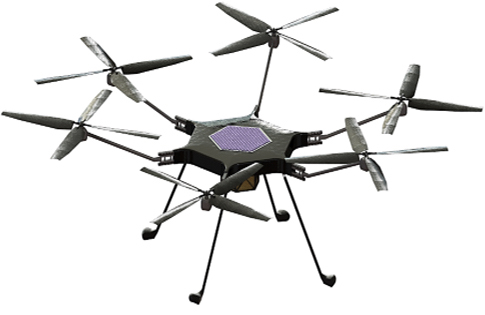

Proposed Mars Science Helicopter (Illustration)

This illustration shows a conceptual design of a Mars Science Helicopter, a proposed follow-on to NASA’s Ingenuity Mars Helicopter. Researchers are considering how helicopters could be used in future missions. In addition to scouting, such a helicopter could carry science instruments to study terrain rovers can’t reach.

The proposed design is the product of collaboration between NASA’s Jet Propulsion Laboratory in Southern California, NASA’s Ames Research Center in Silicon Valley, and AeroVironment, Inc. A helicopter with this particular design could carry 4.5 to 11 pounds (2-5 kilograms) of science payload.

The Ingenuity Mars Helicopter was built by JPL, which also manages the technology demonstration project for NASA Headquarters. It is supported by NASA’s Science, Aeronautics Research, and Space Technology mission directorates. NASA’s Ames Research Center in California’s Silicon Valley, and NASA’s Langley Research Center in Hampton, Virginia, provided significant flight performance analysis and technical assistance during Ingenuity’s development. AeroVironment Inc., Qualcomm, and SolAero also provided design assistance and major vehicle components. Lockheed Martin Space designed and manufactured the Mars Helicopter Delivery System.

Credit: NASA/JPL-Caltech